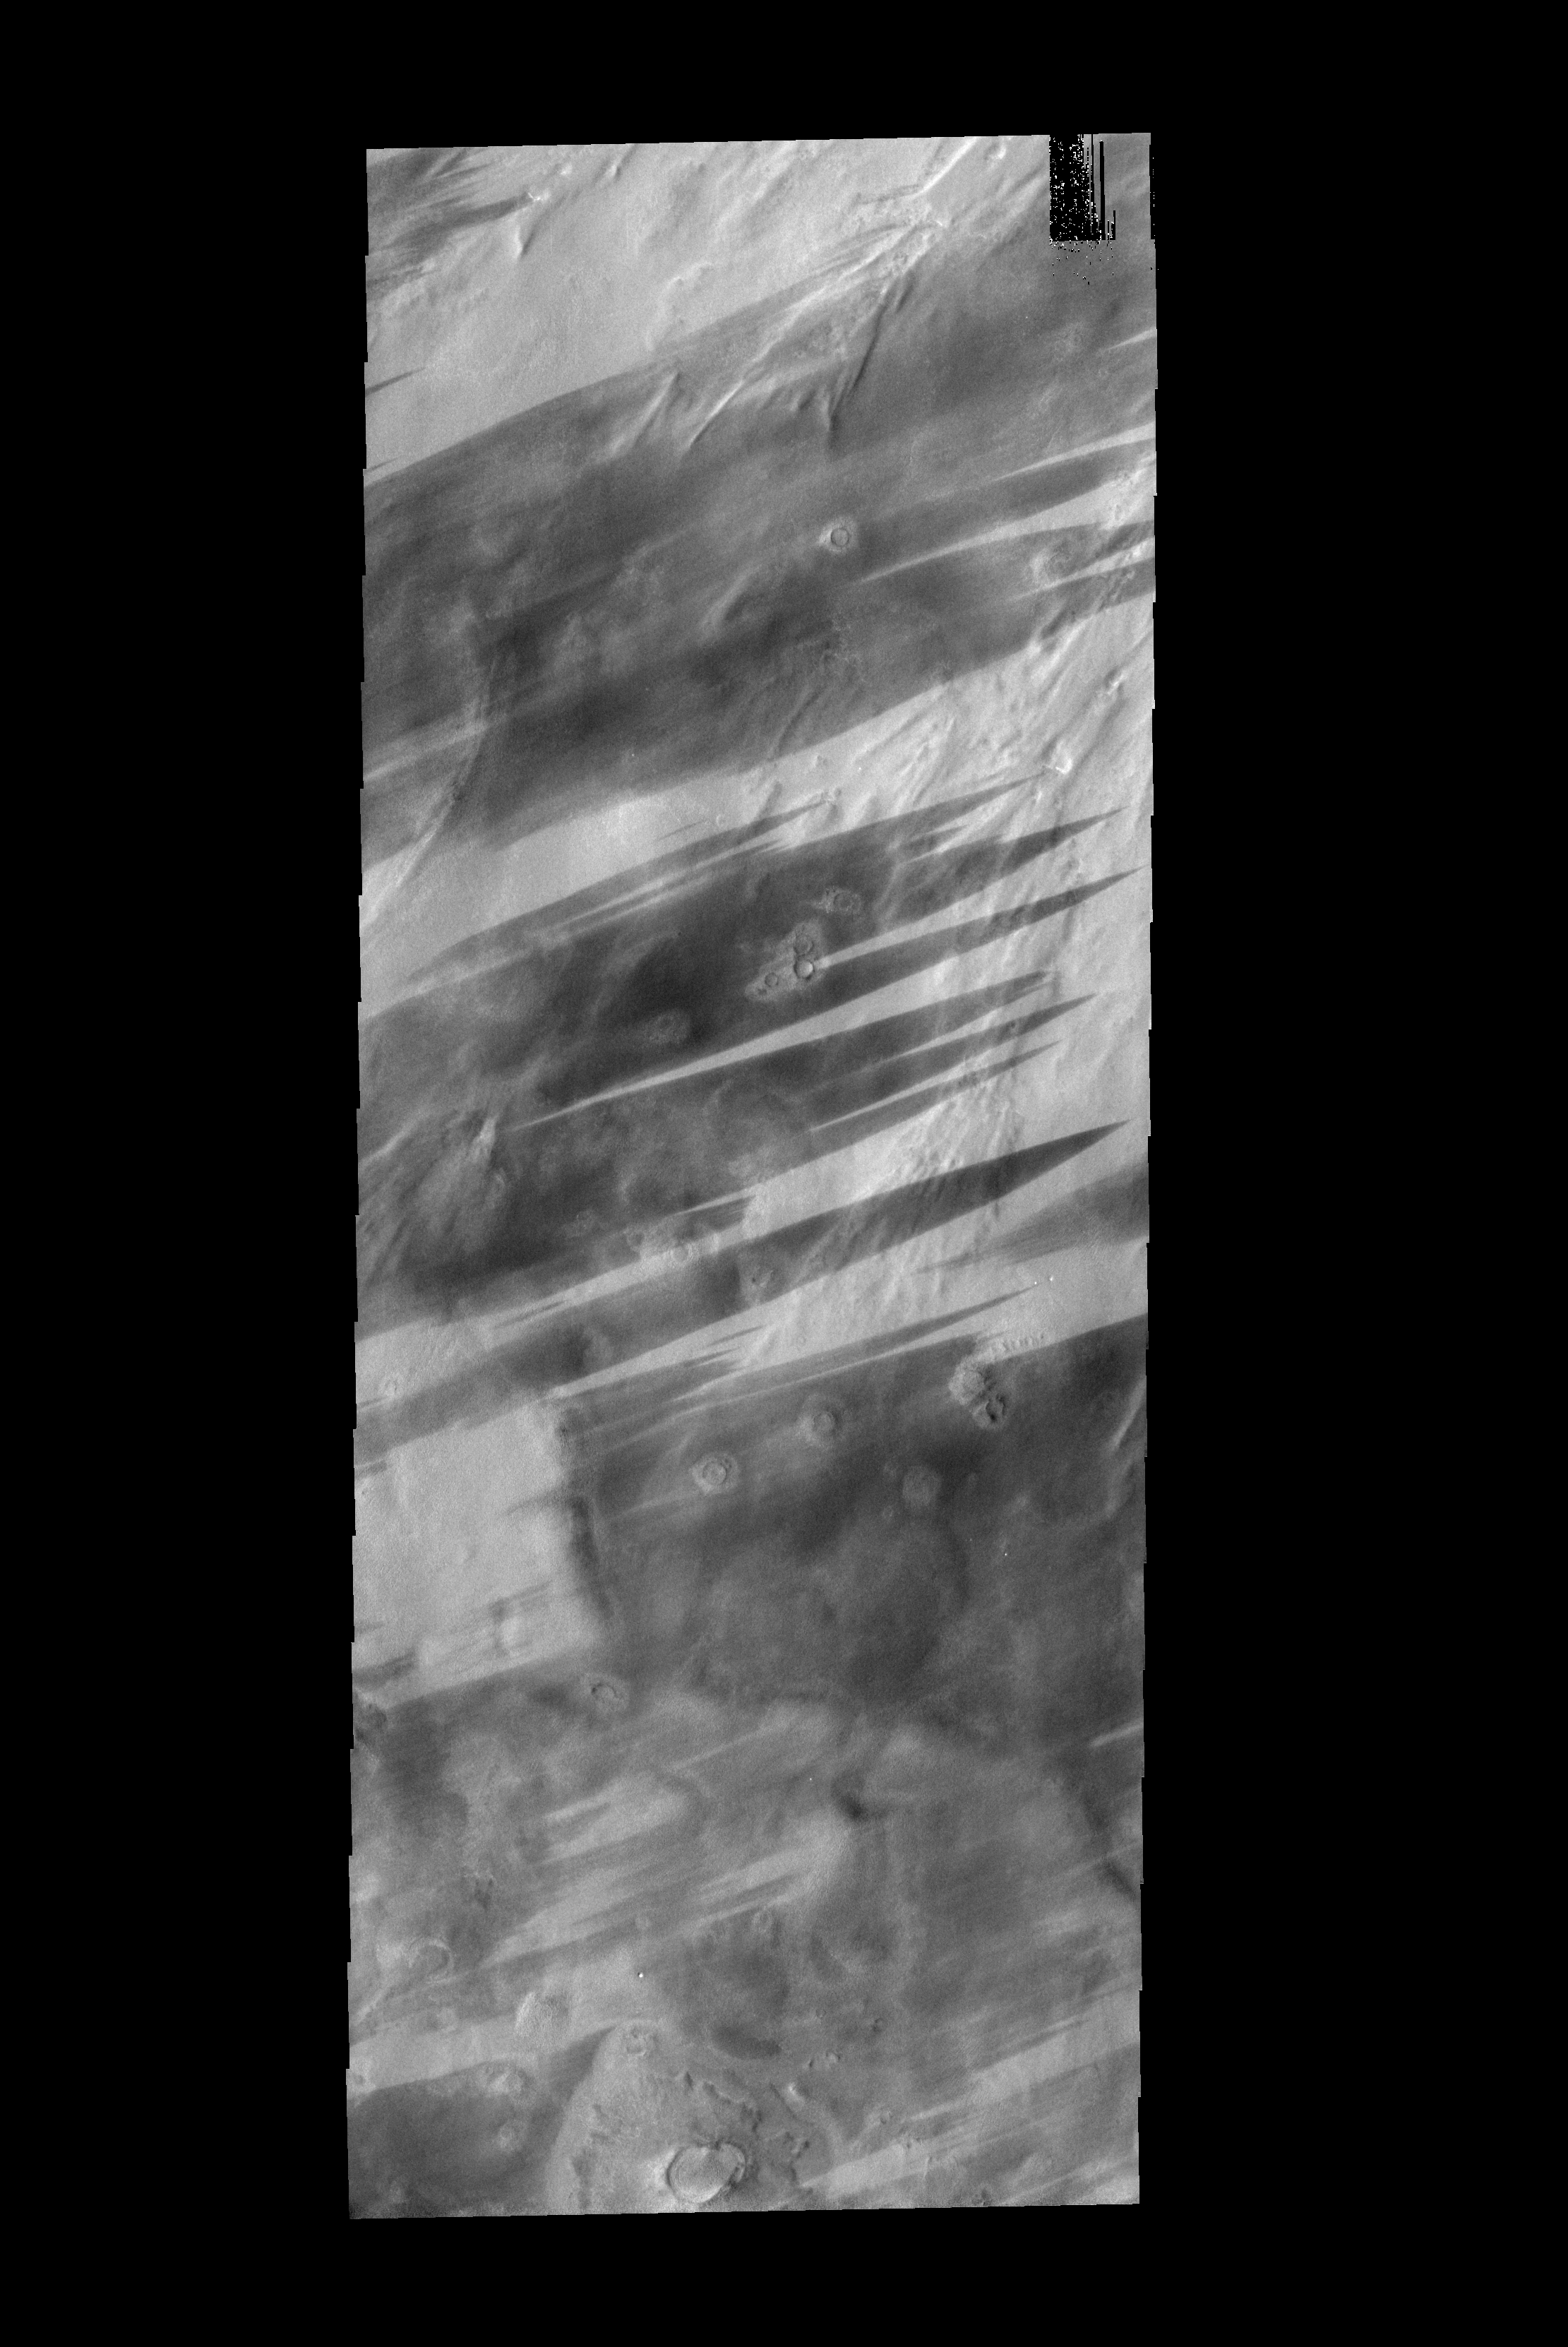

Bright and Dark

These bright and dark windstreaks are located in the plains surrounding the north polar cap.

Image information: VIS instrument. Latitude 72.1N, Longitude 35.2E. 20 meter/pixel resolution.

Please see the THEMIS Data Citation Note for details on crediting THEMIS images.

Note: this THEMIS visual image has not been radiometrically nor geometrically calibrated for this preliminary release. An empirical correction has been performed to remove instrumental effects. A linear shift has been applied in the cross-track and down-track direction to approximate spacecraft and planetary motion. Fully calibrated and geometrically projected images will be released through the Planetary Data System in accordance with Project policies at a later time.

NASA’s Jet Propulsion Laboratory manages the 2001 Mars Odyssey mission for NASA’s Office of Space Science, Washington, D.C. The Thermal Emission Imaging System (THEMIS) was developed by Arizona State University, Tempe, in collaboration with Raytheon Santa Barbara Remote Sensing. The THEMIS investigation is led by Dr. Philip Christensen at Arizona State University. Lockheed Martin Astronautics, Denver, is the prime contractor for the Odyssey project, and developed and built the orbiter. Mission operations are conducted jointly from Lockheed Martin and from JPL, a division of the California Institute of Technology in Pasadena.

Credit: NASA/JPL/ASU